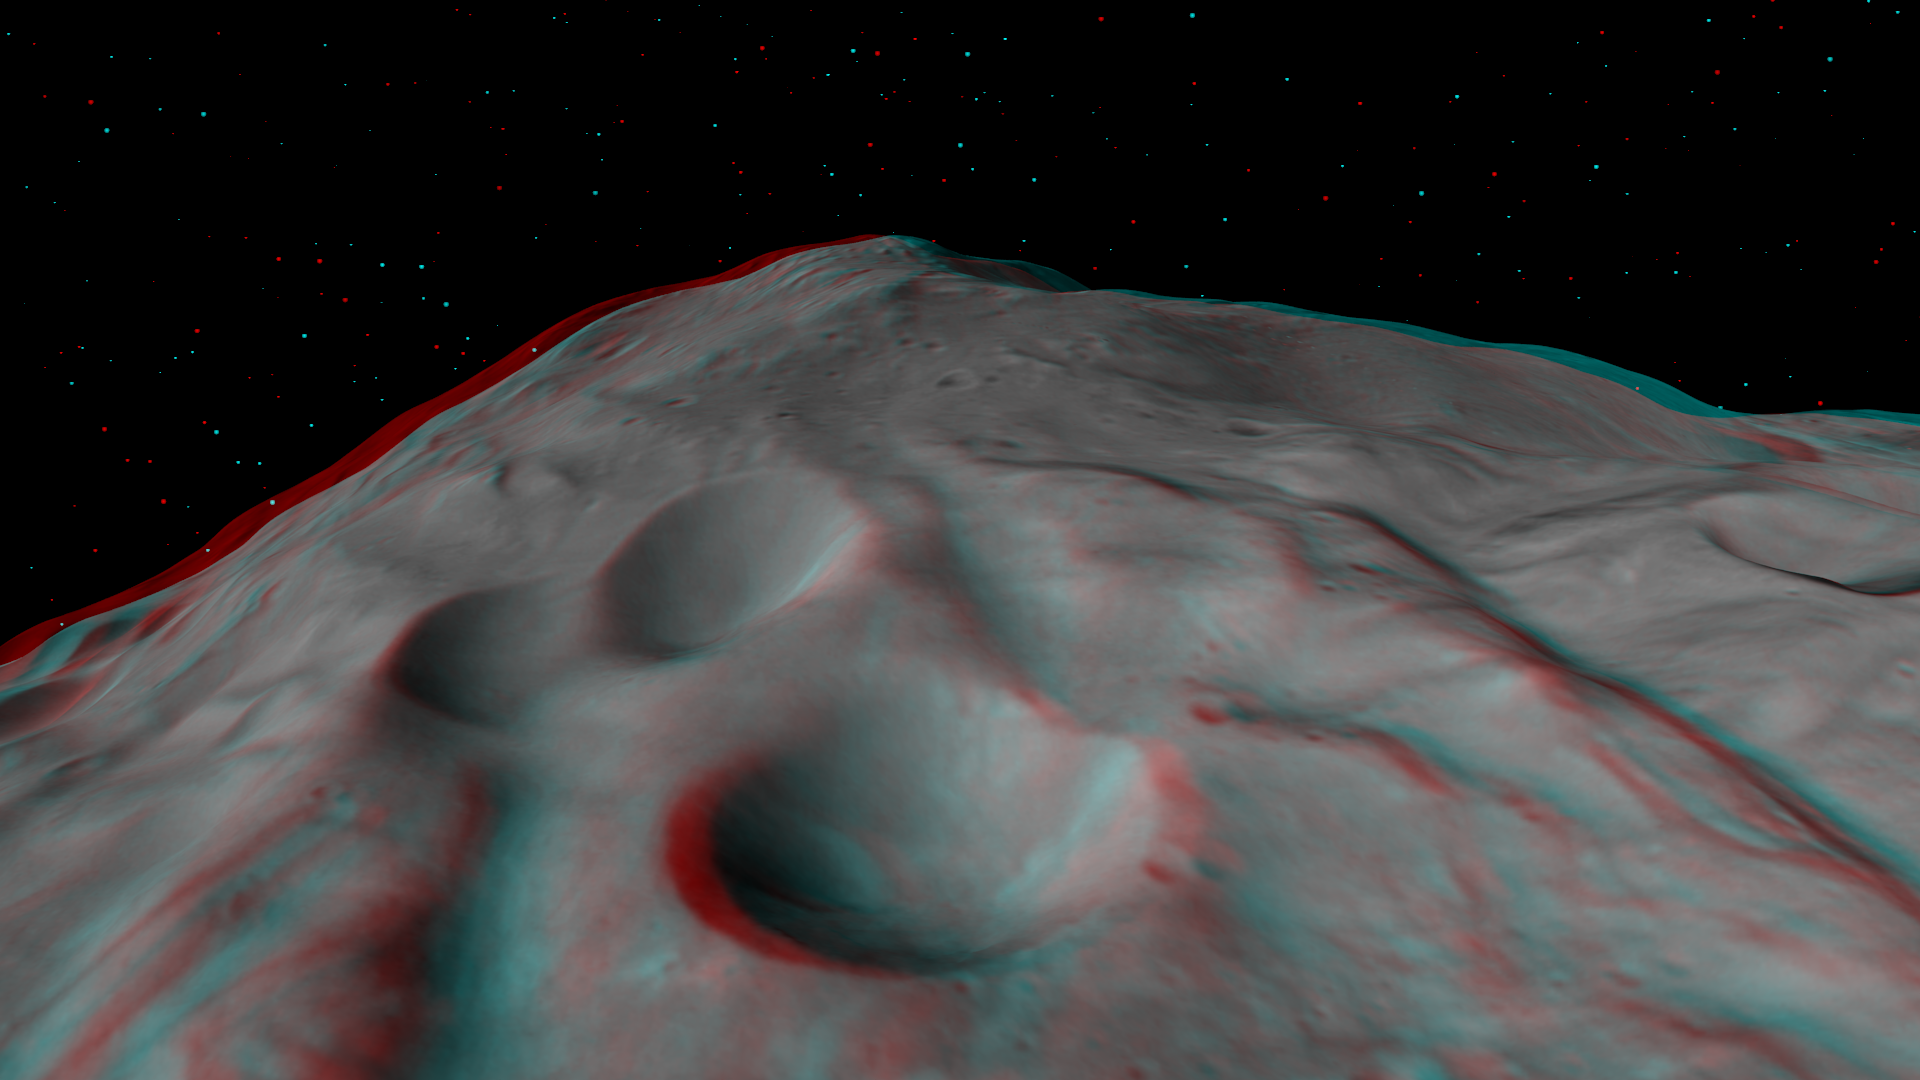

3-D Image of the Central Complex in Vesta’s Rheasilvia Impact Basin

This 3-D image, called an anaglyph, shows the central complex in Vesta’s Rheasilvia impact basin. To create this anaglyph, two differently colored images are superimposed with an offset to create depth. When viewed through red-blue glasses this anaglyph shows a 3-D view of Vesta’s surface. The images used to generate the two differently colored images that make up this anaglyph were obtained during the approach phase of NASA’s Dawn mission in July 2011. At the time the distance from Dawn to Vesta was about 5,200 kilometers (3,200 miles), which results in an image resolution of about 500 meters (1,600 feet) per pixel. The depth effect or topography differences in this anaglyph were calculated from the shape model of Vesta. North points to the bottom of this anaglyph. The central complex is approximately 200 kilometers (120 miles) in diameter and has approximately 20 kilometers (12 miles) of relief from its base. This makes the central complex about two and a half times taller than Mt. Everest! There are a number of craters of different sizes and preservation states located on the central complex. There are also roughly linear ridges running up along the central complex, which clearly stand out in this anaglyph. These ridges are part of the hummocky (i.e., wavy or undulating) terrain of Vesta’s Rheasilvia basin.

The Dawn mission to Vesta and Ceres is managed by NASA’s Jet Propulsion Laboratory, a division of the California Institute of Technology in Pasadena, for NASA’s Science Mission Directorate, Washington. UCLA is responsible for overall Dawn mission science. The Dawn framing cameras have been developed and built under the leadership of the Max Planck Institute for Solar System Research, Katlenburg-Lindau, Germany, with significant contributions by DLR German Aerospace Center, Institute of Planetary Research, Berlin, and in coordination with the Institute of Computer and Communication Network Engineering, Braunschweig. The framing camera project is funded by the Max Planck Society, DLR, and NASA/JPL.

Credit: NASA/JPL-Caltech/UCLA/MPS/DLR/IDA